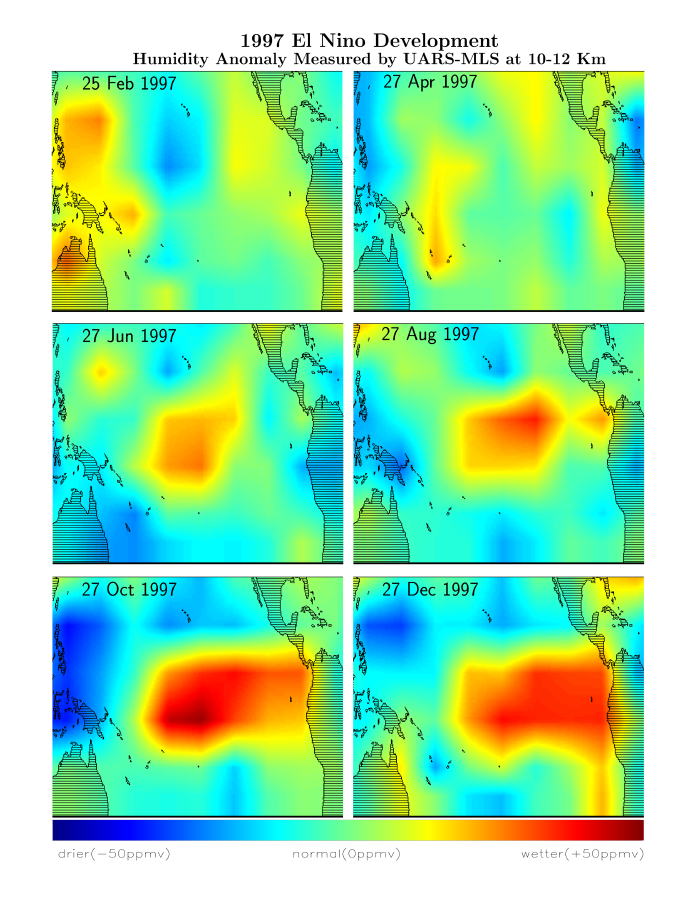

Microwave Limb Sounder/El Niño Watch – February thru December, 1997

This series of six images shows the movement of atmospheric water vapor over the Pacific Ocean during the formation of the 1997 El Niño condition. Higher than normal ocean water temperatures increase the rate of evaporation and the resulting warm moist air rises into the atmosphere altering global weather patterns. Data obtained by the Microwave Limb Sounder (MLS) on NASA’s Upper Atmosphere Research Satellite (UARS), from late February 1997 to late December 1997, show the movement from the western Pacific to the eastern Pacific of high levels of water vapor (red) at 10 kilometers (6 miles) above the surface. Areas of unusually drier air (blue) appear over Indonesia. December 1997 data also show a rapid increase of water vapor off the coast of South America, the result of very high water temperatures in that region.

Credit: NASA/JPL